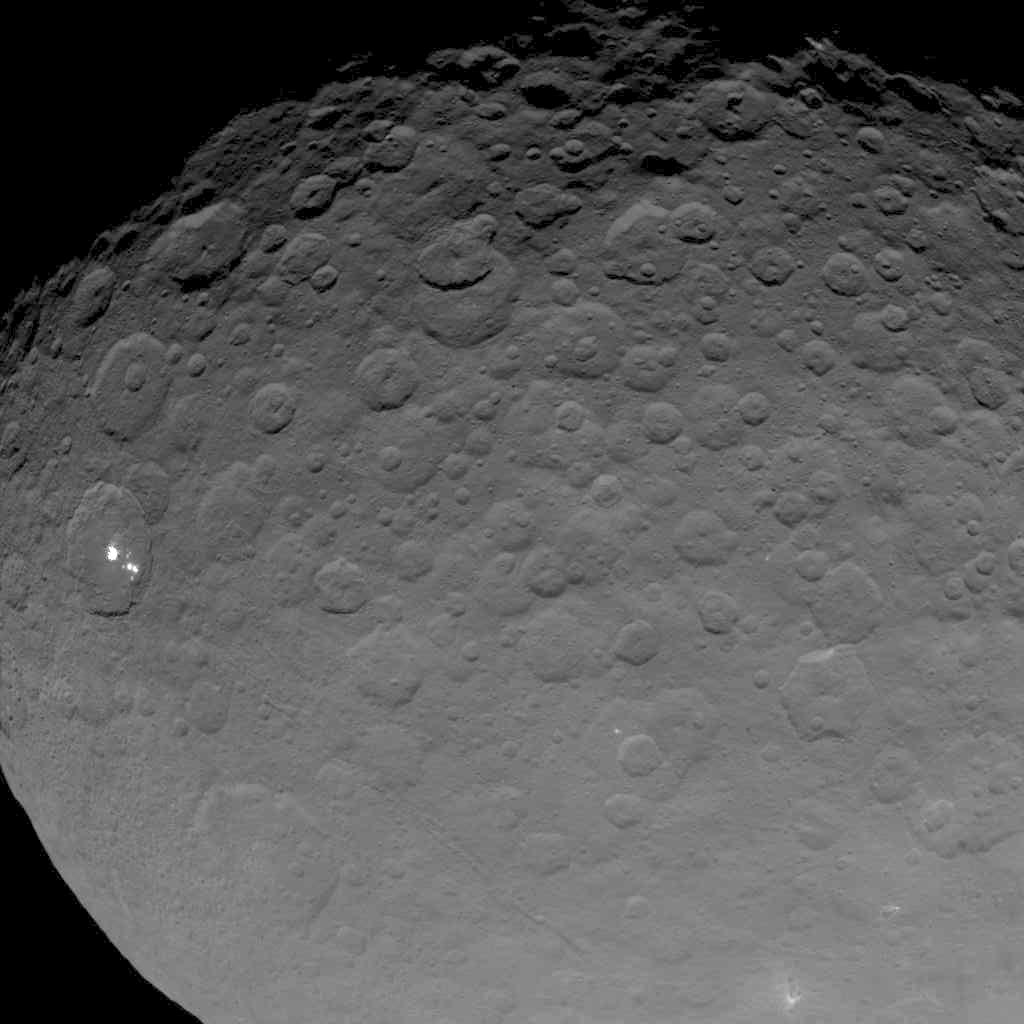

Dawn OpNav8 Image 2

This image of Ceres is part of a sequence taken by NASA’s Dawn spacecraft on May 16, 2015, from a distance of 4,500 miles (7,200 kilometers).

Dawn’s mission is managed by JPL for NASA’s Science Mission Directorate in Washington. Dawn is a project of the directorate’s Discovery Program, managed by NASA’s Marshall Space Flight Center in Huntsville, Alabama. UCLA is responsible for overall Dawn mission science. Orbital ATK, Inc., in Dulles, Virginia, designed and built the spacecraft. The German Aerospace Center, the Max Planck Institute for Solar System Research, the Italian Space Agency and the Italian National Astrophysical Institute are international partners on the mission team.

Credit: NASA/JPL-Caltech/UCLA/MPS/DLR/IDA